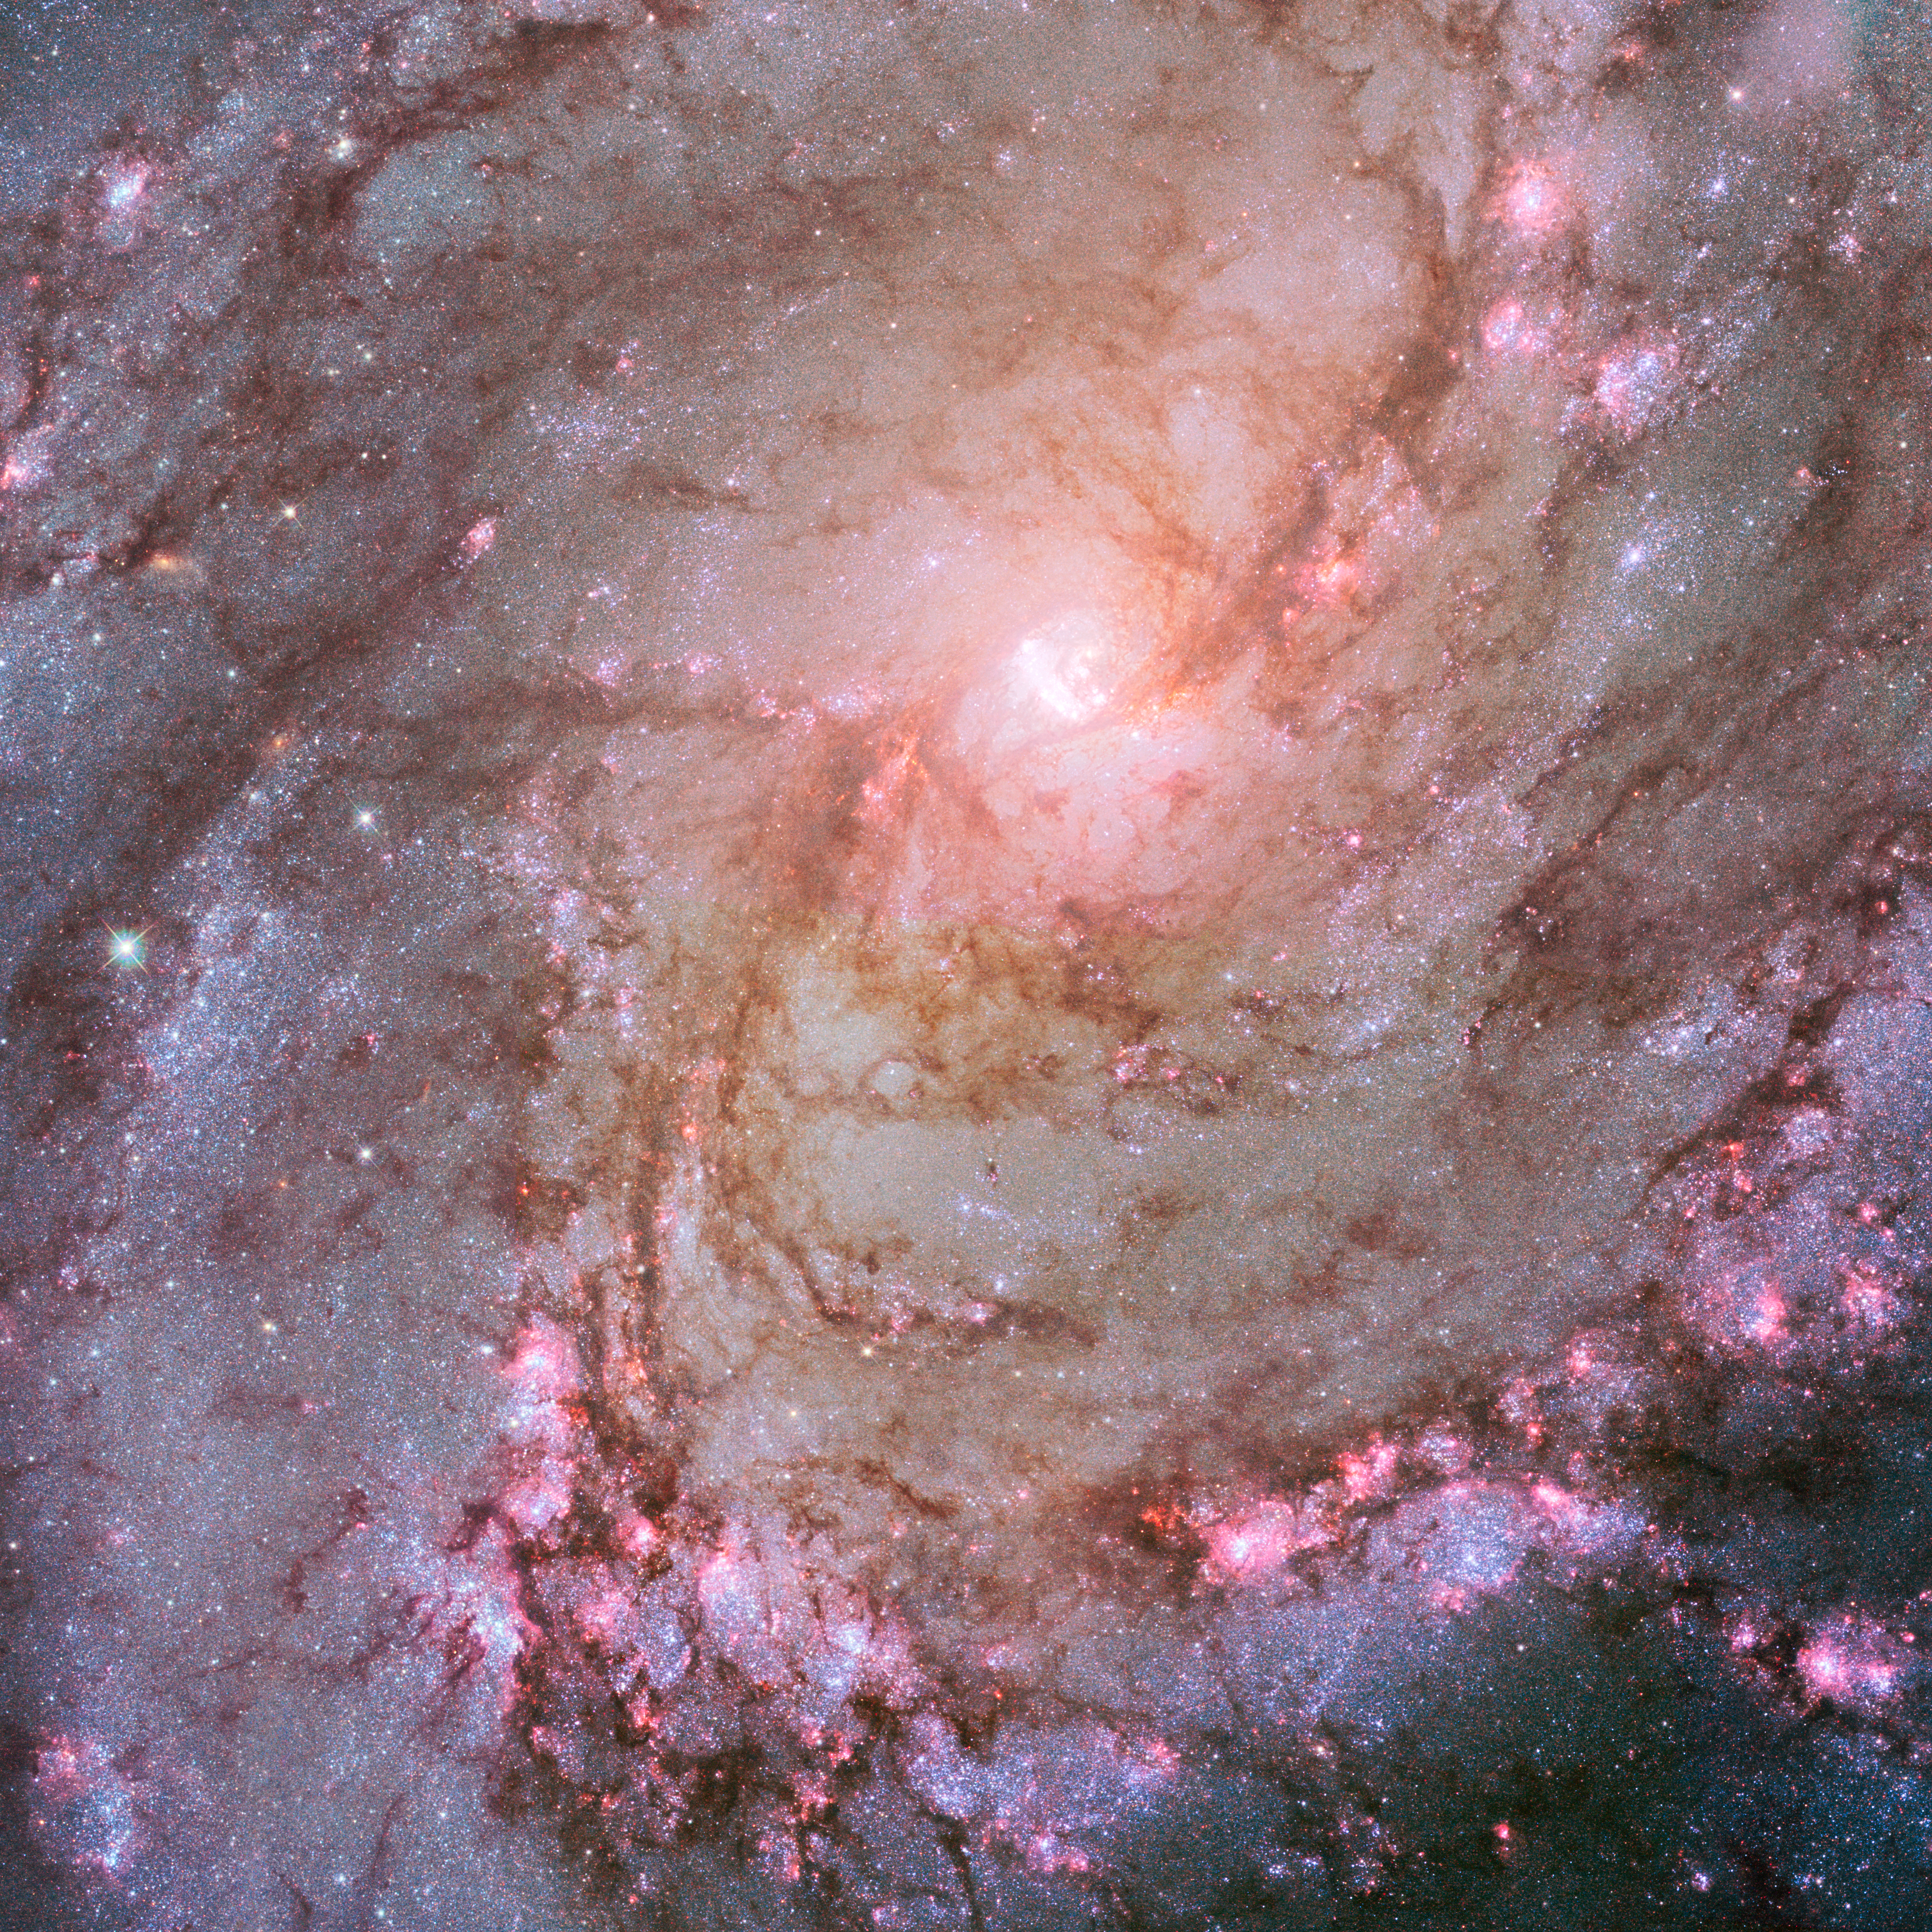

M83 (HST)

Object Name: M83

Credit: NASA, ESA, and Z. Levay (STScI/AURA) Acknowledgment: NASA, ESA, and R. Khan (GSFC and ORAU)